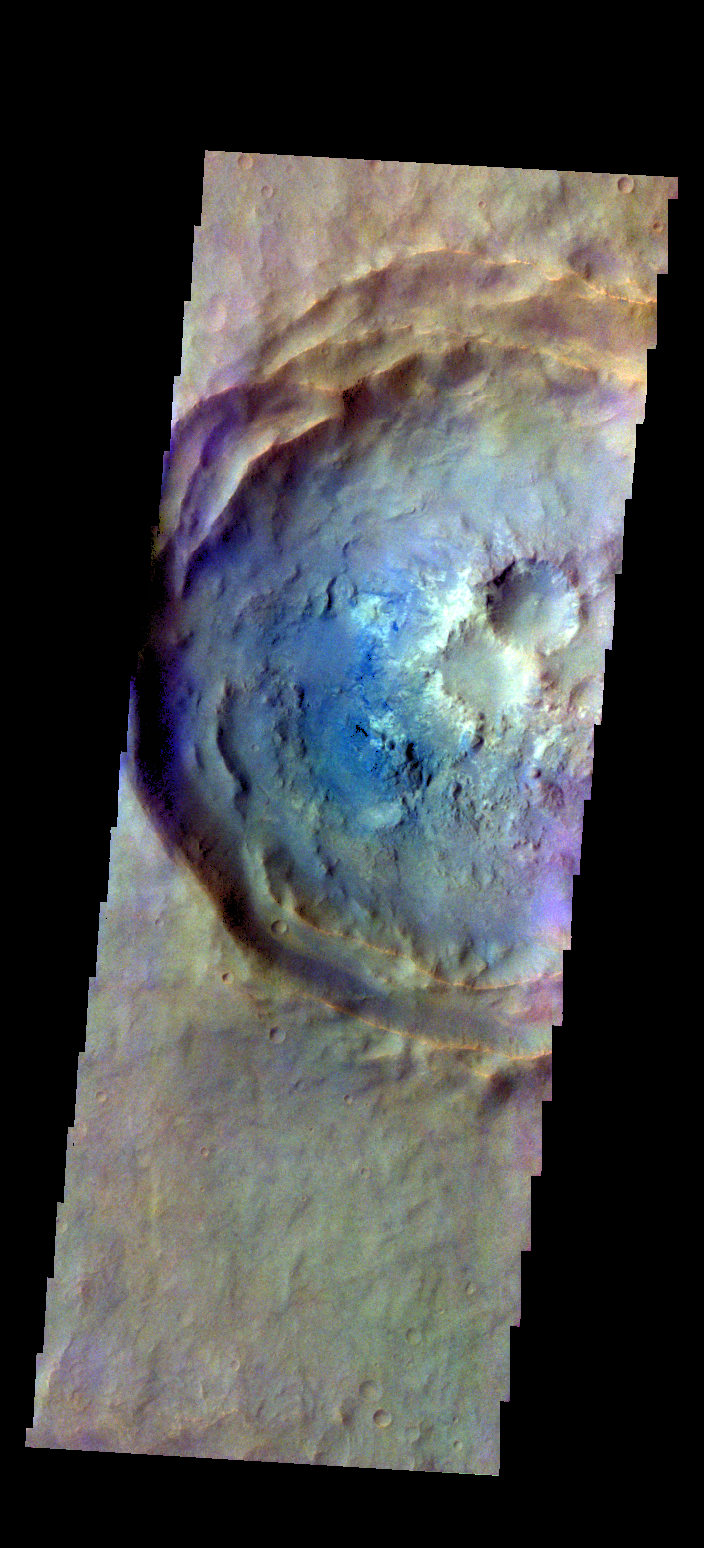

Noachis Terra Crater – False Color

The THEMIS camera contains 5 filters. The data from different filters can be combined in multiple ways to create a false color image. These false color images may reveal subtle variations of the surface not easily identified in a single band image. Today’s false color image shows an unnamed crater in Noachis Terra.

Credit: NASA/JPL-Caltech/ASU